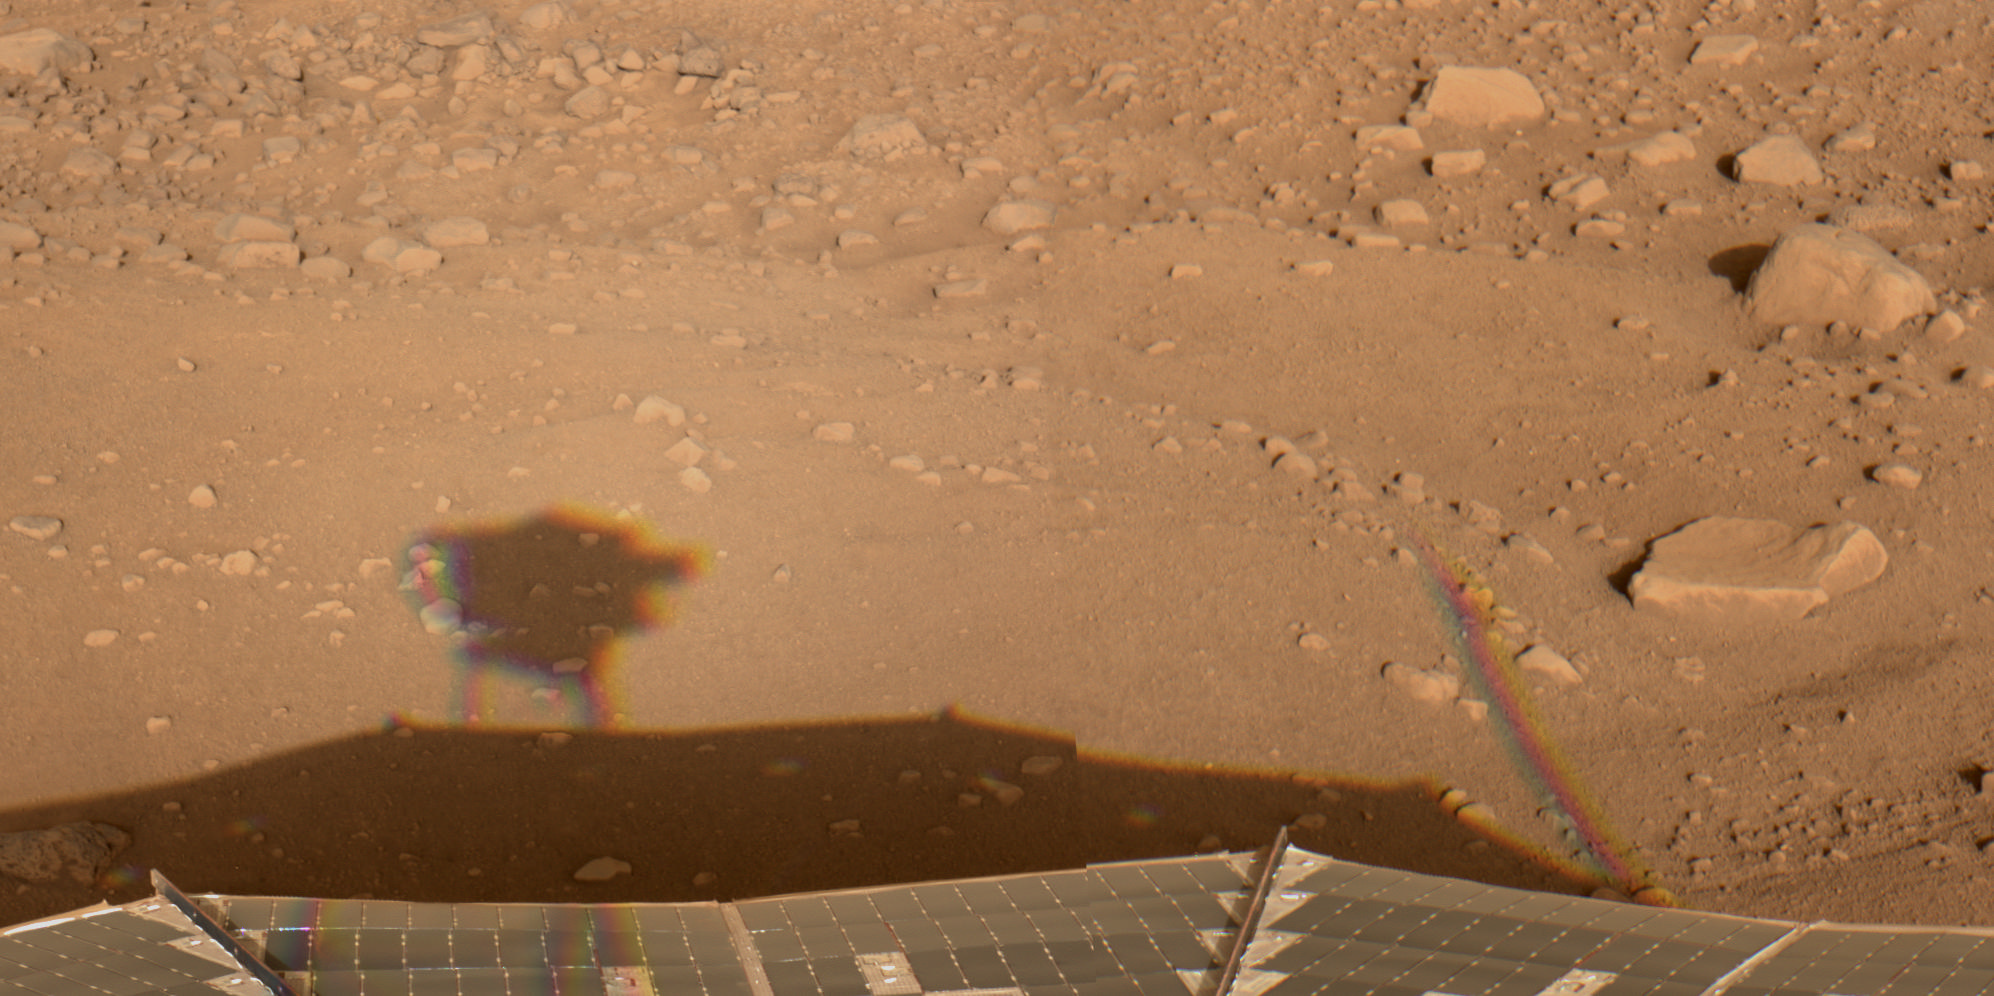

Happy Mars Solstice!

This image was acquired by NASA’s Phoenix Mars Lander’s Surface Stereo Imager (SSI) in the late afternoon of the 30th Martian day of the mission, or Sol 30 (June 25, 2008). This is hours after the beginning of Martian northern summer. SSI used its natural-color filters, therefore the color is the color you would see on Mars. The image shows shadows from the SSI (left) and from the meteorological station mast (right) stretching toward the east as the sun dropped low in the west.

The Phoenix Mission is led by the University of Arizona, Tucson, on behalf of NASA. Project management of the mission is led by NASA’s Jet Propulsion Laboratory, Pasadena, Calif. Spacecraft development is by Lockheed Martin Space Systems, Denver.

Photojournal Note: As planned, the Phoenix lander, which landed May 25, 2008 23:53 UTC, ended communications in November 2008, about six months after landing, when its solar panels ceased operating in the dark Martian winter.

Credit: NASA/JPL-Caltech/University of Arizona/Texas A&M University